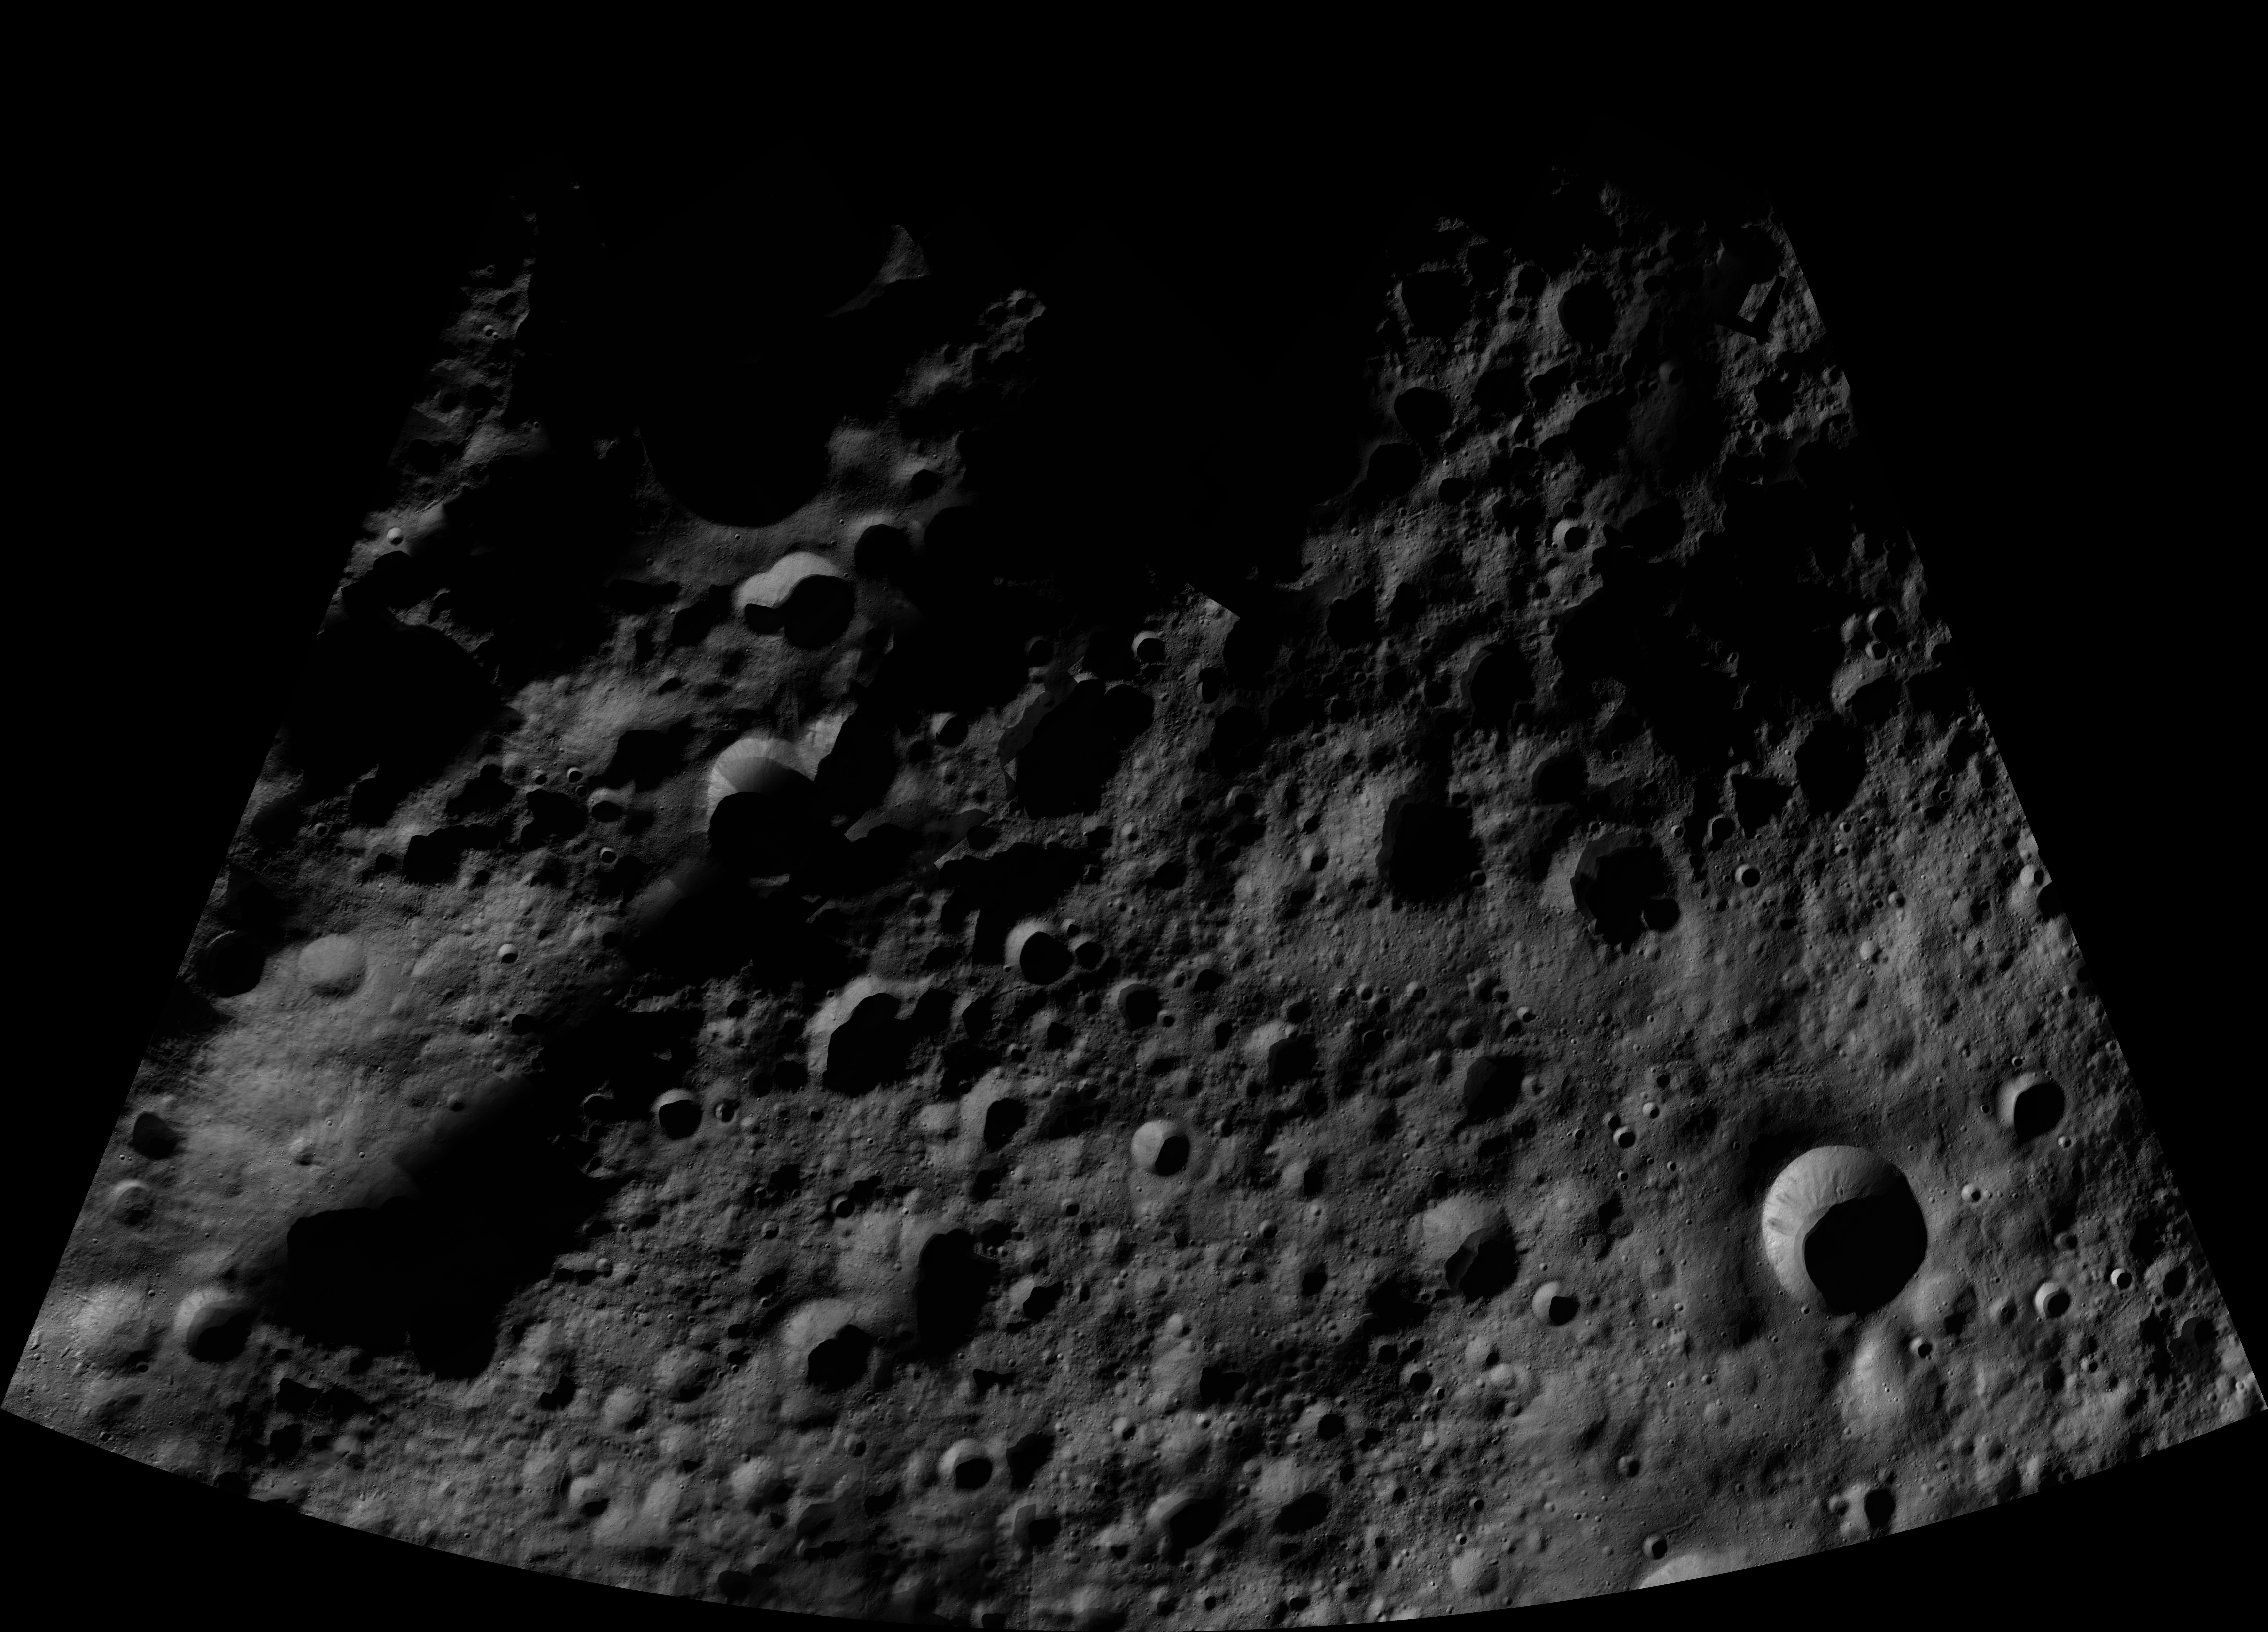

Domitia AV-L-05

This image from the atlas of the giant asteroid Vesta was created from images taken as NASA’s Dawn mission flew around the object, also known as a protoplanet. The set of maps was created from mosaics of10,000 images from Dawn’s framing camera instrument, taken at a low altitude of about 130 miles (210 kilometers). This map is mostly at a scale about that of regional road touring maps, where every inch of map is equivalent to a little more than 3 miles of asteroid (one centimeter equals 2 kilometers).

The full atlas and full resolution file can be viewed at PIA17480. Also available is the PDF file for Domitia.

The Dawn mission to Vesta and Ceres is managed by NASA’s Jet Propulsion Laboratory, a division of the California Institute of Technology in Pasadena, for NASA’s Science Mission Directorate, Washington. The University of California, Los Angeles, is responsible for overall Dawn mission science. The Dawn framing cameras were developed and built under the leadership of the Max Planck Institute for Solar System Research, Katlenburg-Lindau, Germany, with significant contributions by DLR German Aerospace Center, Institute of Planetary Research, Berlin, and in coordination with the Institute of Computer and Communication Network Engineering, Braunschweig. The framing camera project is funded by the Max Planck Society, DLR and NASA.

Credit: NASA/JPL-Caltech/UCLA/MPS/DLR/IDA